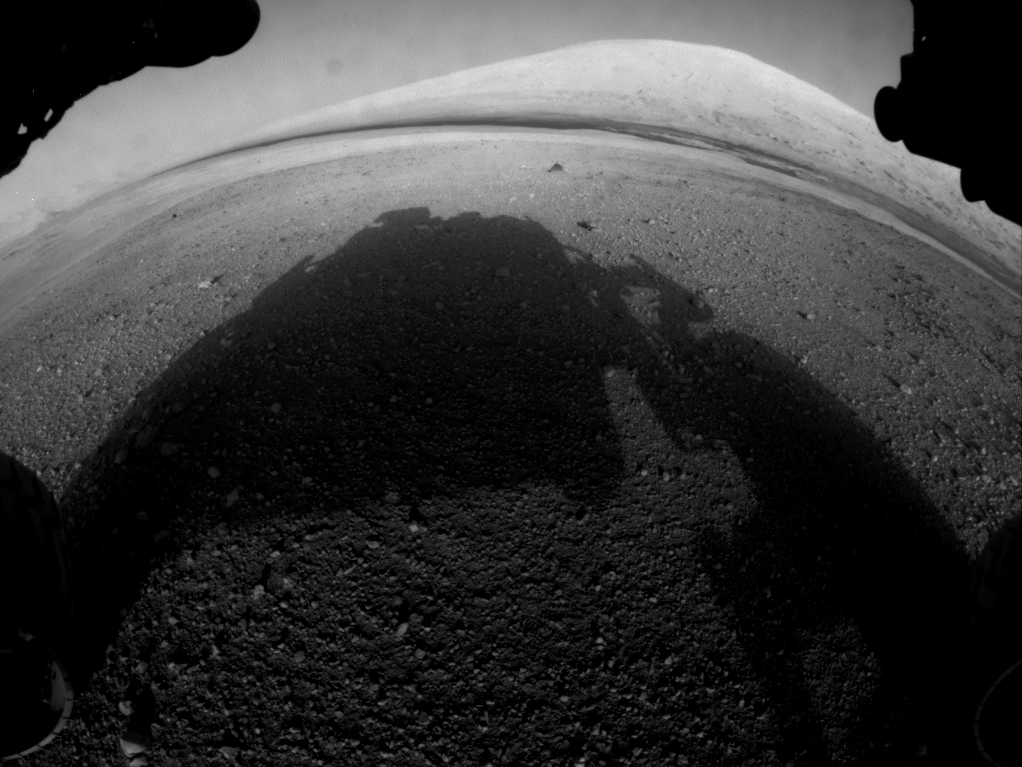

Curiosity’s Early Views of Mars

This full-resolution image shows one of the first views from NASA’s Curiosity rover, which landed on Mars the evening of Aug. 5 PDT (early morning hours Aug. 6 EDT). It was taken through a “fisheye” wide-angle lens on one of the rover’s front Hazard-Avoidance cameras. These engineering cameras are located at the rover’s base.

Credit: NASA/JPL-Caltech